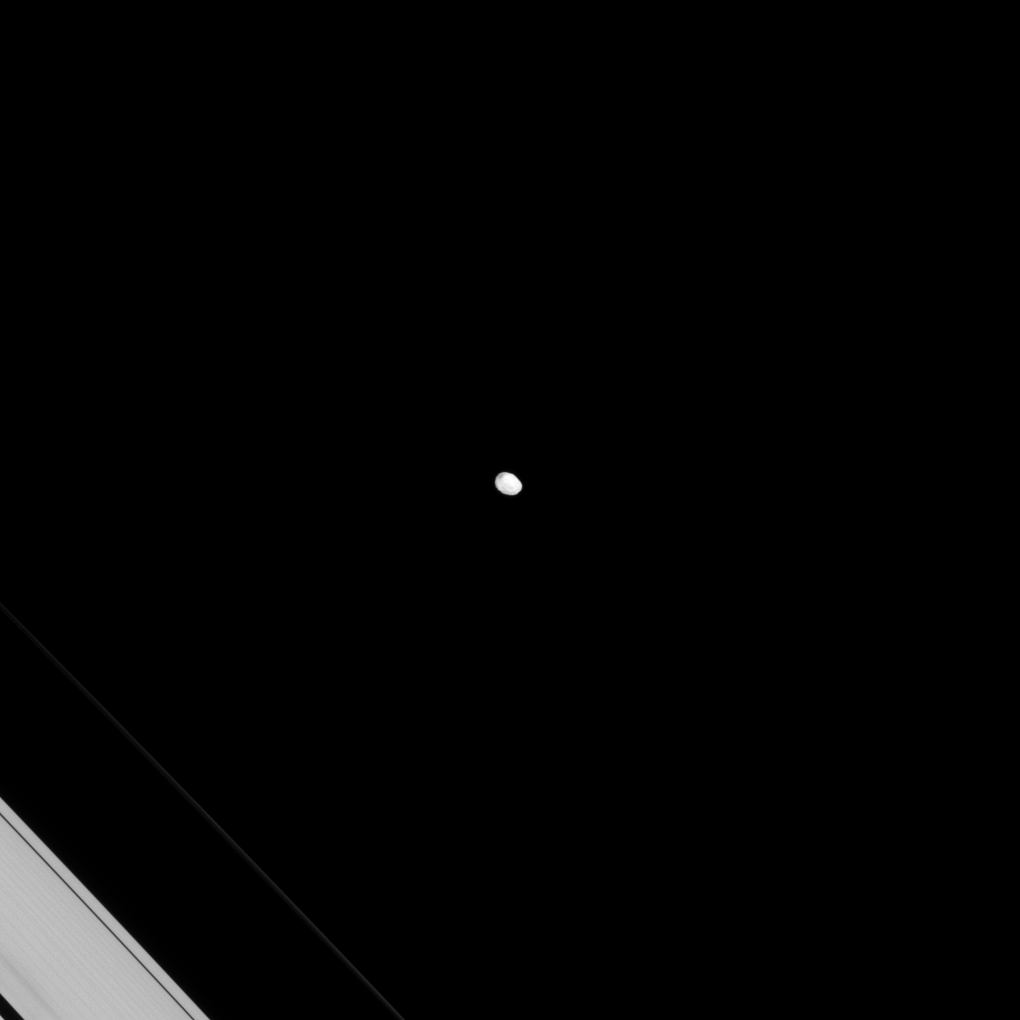

Lonely, Lumpy Janus

Originally released on Oct. 14, 2013

The irregularly shaped moon Janus keeps up its lonely orbit. Even though Janus shares its orbit with the moon Epimetheus, they never get very close to one another thanks to the gravitational resonance that swaps their orbits roughly every four years and ensures that they don’t collide.

This view looks toward the anti-Saturn side of Janus. North on Janus is up and rotated 32 degrees to the right. The image was taken in visible light with the Cassini spacecraft narrow-angle camera on June 15, 2013.

The view was obtained at a distance of approximately 750,000 miles (1.2 million kilometers) from Janus and at a Sun-Janus-spacecraft, or phase, angle of 8 degrees. Image scale is 4 miles (7 kilometers) per pixel. The F ring has been brightened by a factor of 1.4 relative to the rest of the image to enhance visibility.

The Cassini-Huygens mission is a cooperative project of NASA, the European Space Agency and the Italian Space Agency. The Jet Propulsion Laboratory, a division of the California Institute of Technology in Pasadena, manages the mission for NASA’s Science Mission Directorate, Washington, D.C. The Cassini orbiter and its two onboard cameras were designed, developed and assembled at JPL. The imaging operations center is based at the Space Science Institute in Boulder, Colo.

Credit: NASA/JPL-Caltech/Space Science Institute